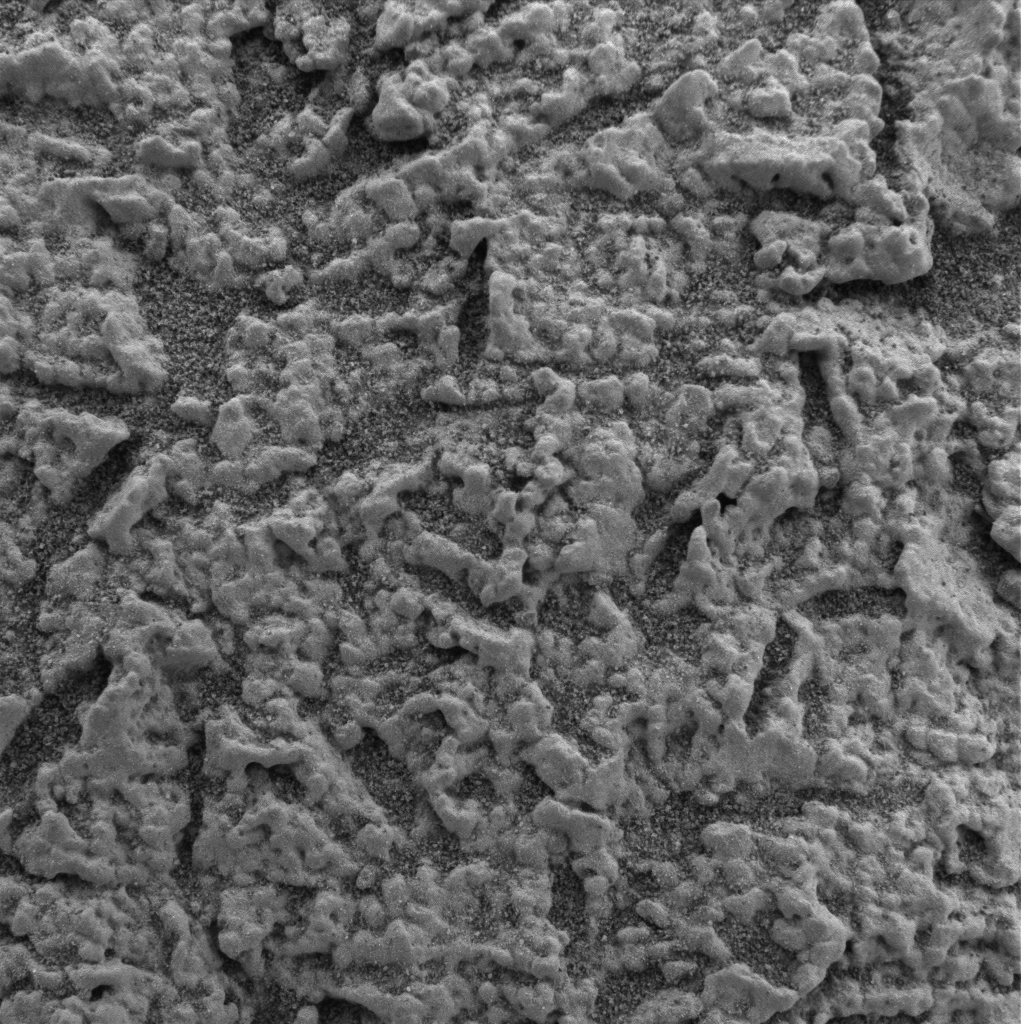

Focus on El Capitan-3

This image, taken by the microscopic imager on the Mars Exploration Rover Opportunity, shows a geological region of the rock outcrop at Meridiani Planum, Mars dubbed “El Capitan.” The region was in a shadow when the image was acquired. Several images, each showing a different part of this region in good focus, were merged to produce this view. The area in this image, taken on Sol 28 of the Opportunity mission, is approximately 3 centimeters (1.2 inches) across.

Credit: NASA/JPL/US Geological Survey